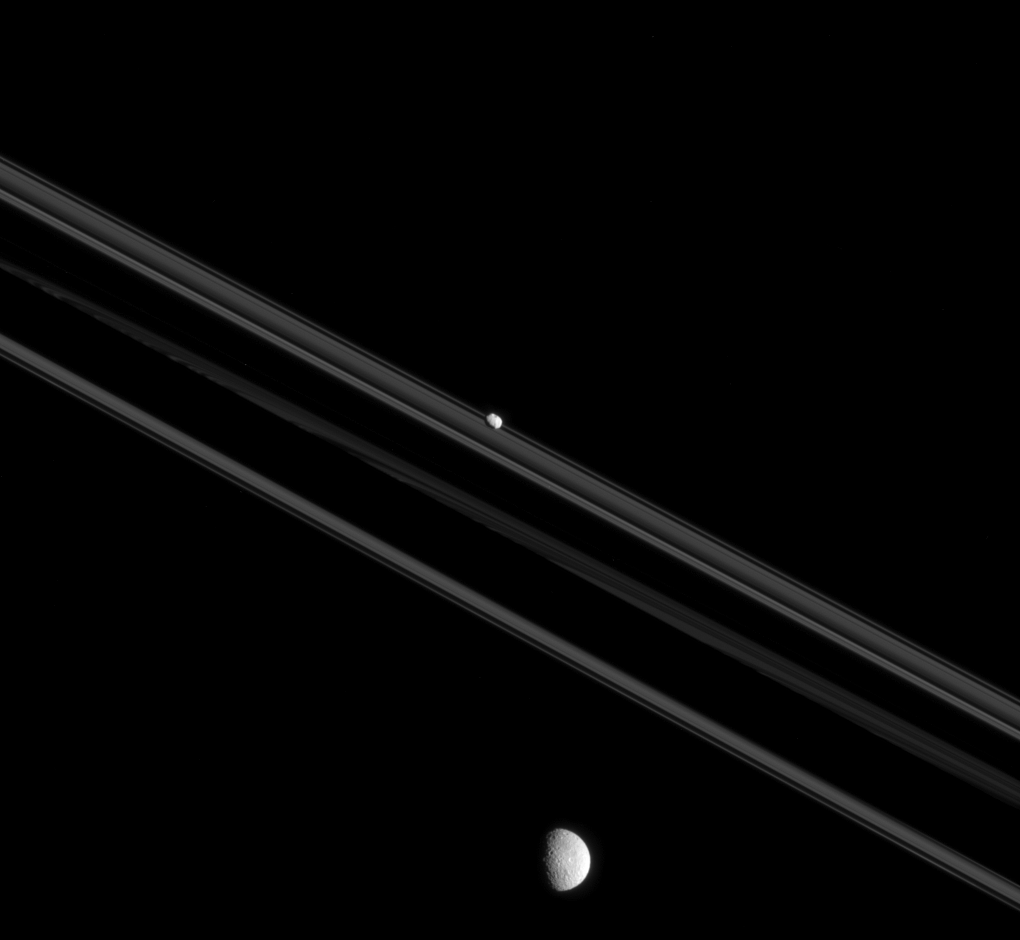

Worlds Apart

Although Mimas and Pandora, shown here, both orbit Saturn, they are very different moons. Pandora, “small” by moon standards (50 miles or 81 kilometers across) is elongated and irregular in shape. Mimas (246 miles or 396 kilometers across), a “medium-sized” moon, formed into a sphere due to self-gravity imposed by its higher mass.

The shapes of moons can teach us much about their history. For example, one explanation for Pandora’s elongated shape and low density is that it may have formed by gathering ring particles onto a dense core.

This view looks toward the unilluminated side of the rings from 0.26 degrees below the ring plane. The image was taken in visible light with the Cassini spacecraft narrow-angle camera on July 26, 2015.

The view was obtained at a distance of approximately 485,000 miles (781,000 kilometers) from Pandora. Image scale is 3 miles (5 kilometers) per pixel. Mimas is 904,000 miles (1.4 million kilometers) from the spacecraft in this image. The scale on Mimas is 5.4 miles (8.4 kilometers) per pixel.

The Cassini mission is a cooperative project of NASA, ESA (the European Space Agency) and the Italian Space Agency. The Jet Propulsion Laboratory, a division of the California Institute of Technology in Pasadena, manages the mission for NASA’s Science Mission Directorate, Washington. The Cassini orbiter and its two onboard cameras were designed, developed and assembled at JPL. The imaging operations center is based at the Space Science Institute in Boulder, Colorado.

Credit: NASA/JPL-Caltech/Space Science Institute